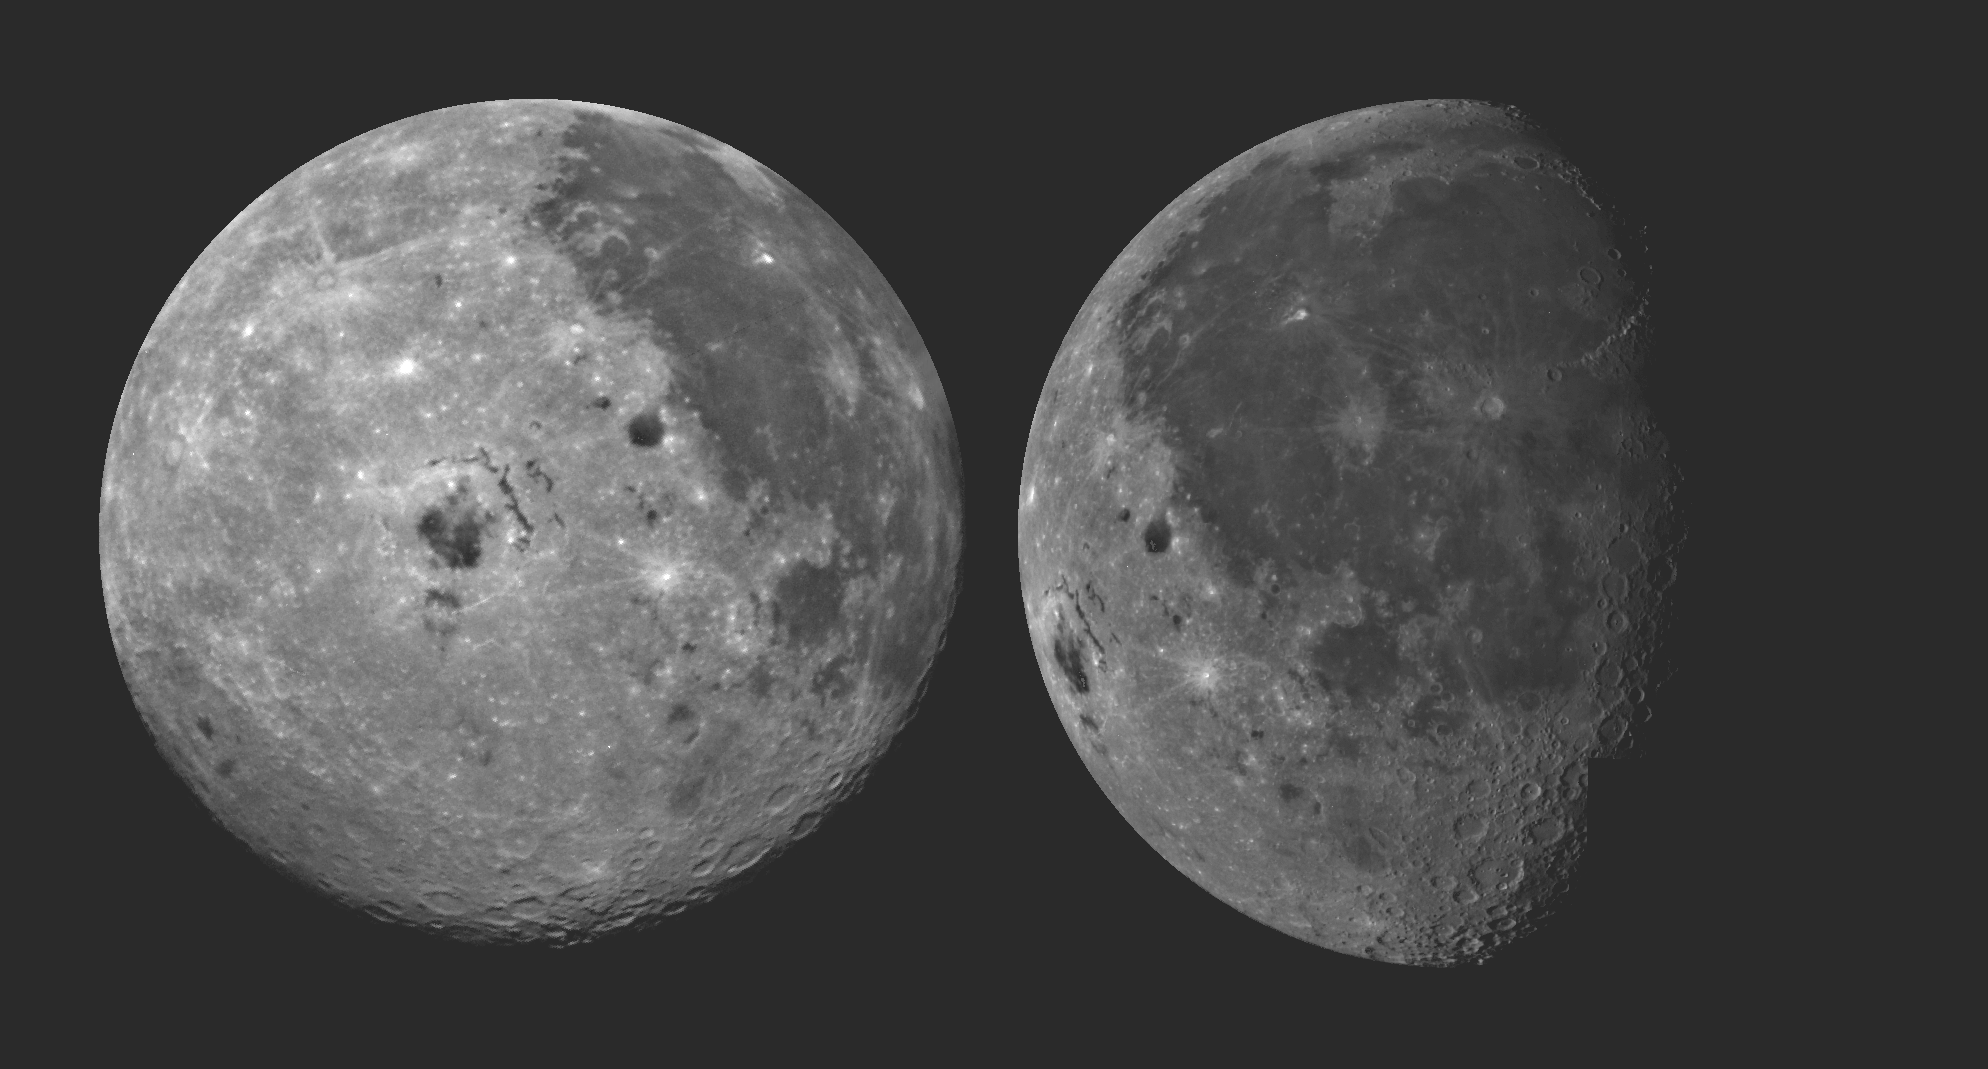

Moon – 2 Views of Orientale Basin

These pictures of the Moon were taken by the Galileo spacecraft at (right photo) 6:47 p.m. PST Dec.8, 1990 from a distance of almost 220,000 miles, and at (left photo) 9:35 a.m. PST Dec. 9, 1990 at a range of more than 350,000 miles. The picture on the right shows the dark Oceanus Procellarum in the upper center, with Mare Imbrium above it and the smaller circular Mare Humorum below. The Orientale Basin, with a small mare in its center, is on the lower left near the limb or edge. Between stretches the cratered highland terrain, with scattered bright young craters on highlands and maria alike. The picture at left shows the globe of the Moon rotated, putting Mare Imbrium on the eastern limb and moving the Orientale Basin almost to the center. The extent of the cratered highlands on the far side is very apparent. At lower left, near the limb, is the South Pole Aitken basin, similar to Orientale but very much older and some 1,200 miles in diameter. This feature was previously known as a large depression in the southern far side; this image shows its Orientale like structure and darkness relative to surrounding highlands.

Credit: NASA/JPL